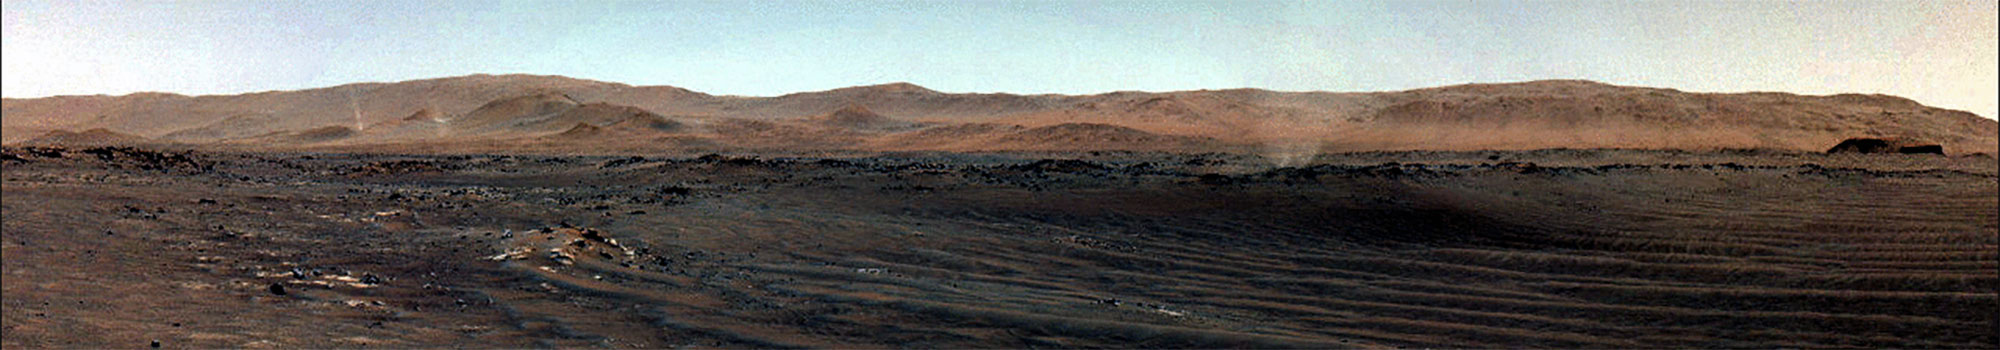

Perseverance Views Dust Devils Swirling Across Jezero Crater

NASA’s Perseverance Mars rover used one of its navigation cameras to capture these dust devils swirling across Jezero Crater on July 20, 2021, the 148th Martian day, or sol, of the mission. This GIF has been enhanced in order to show maximal detail, with some color distortion. The three images that have been included were taken about 15 seconds apart.

A key objective for Perseverance’s mission on Mars is astrobiology, including the search for signs of ancient microbial life. The rover will characterize the planet’s geology and past climate, pave the way for human exploration of the Red Planet, and be the first mission to collect and cache Martian rock and regolith (broken rock and dust).

Subsequent NASA missions, in cooperation with ESA (European Space Agency), would send spacecraft to Mars to collect these sealed samples from the surface and return them to Earth for in-depth analysis.

The Mars 2020 Perseverance mission is part of NASA’s Moon to Mars exploration approach, which includes Artemis missions to the Moon that will help prepare for human exploration of the Red Planet.

JPL, which is managed for NASA by Caltech in Pasadena, California, built and manages operations of the Perseverance rover.

Credit: NASA/JPL-Caltech/SSI